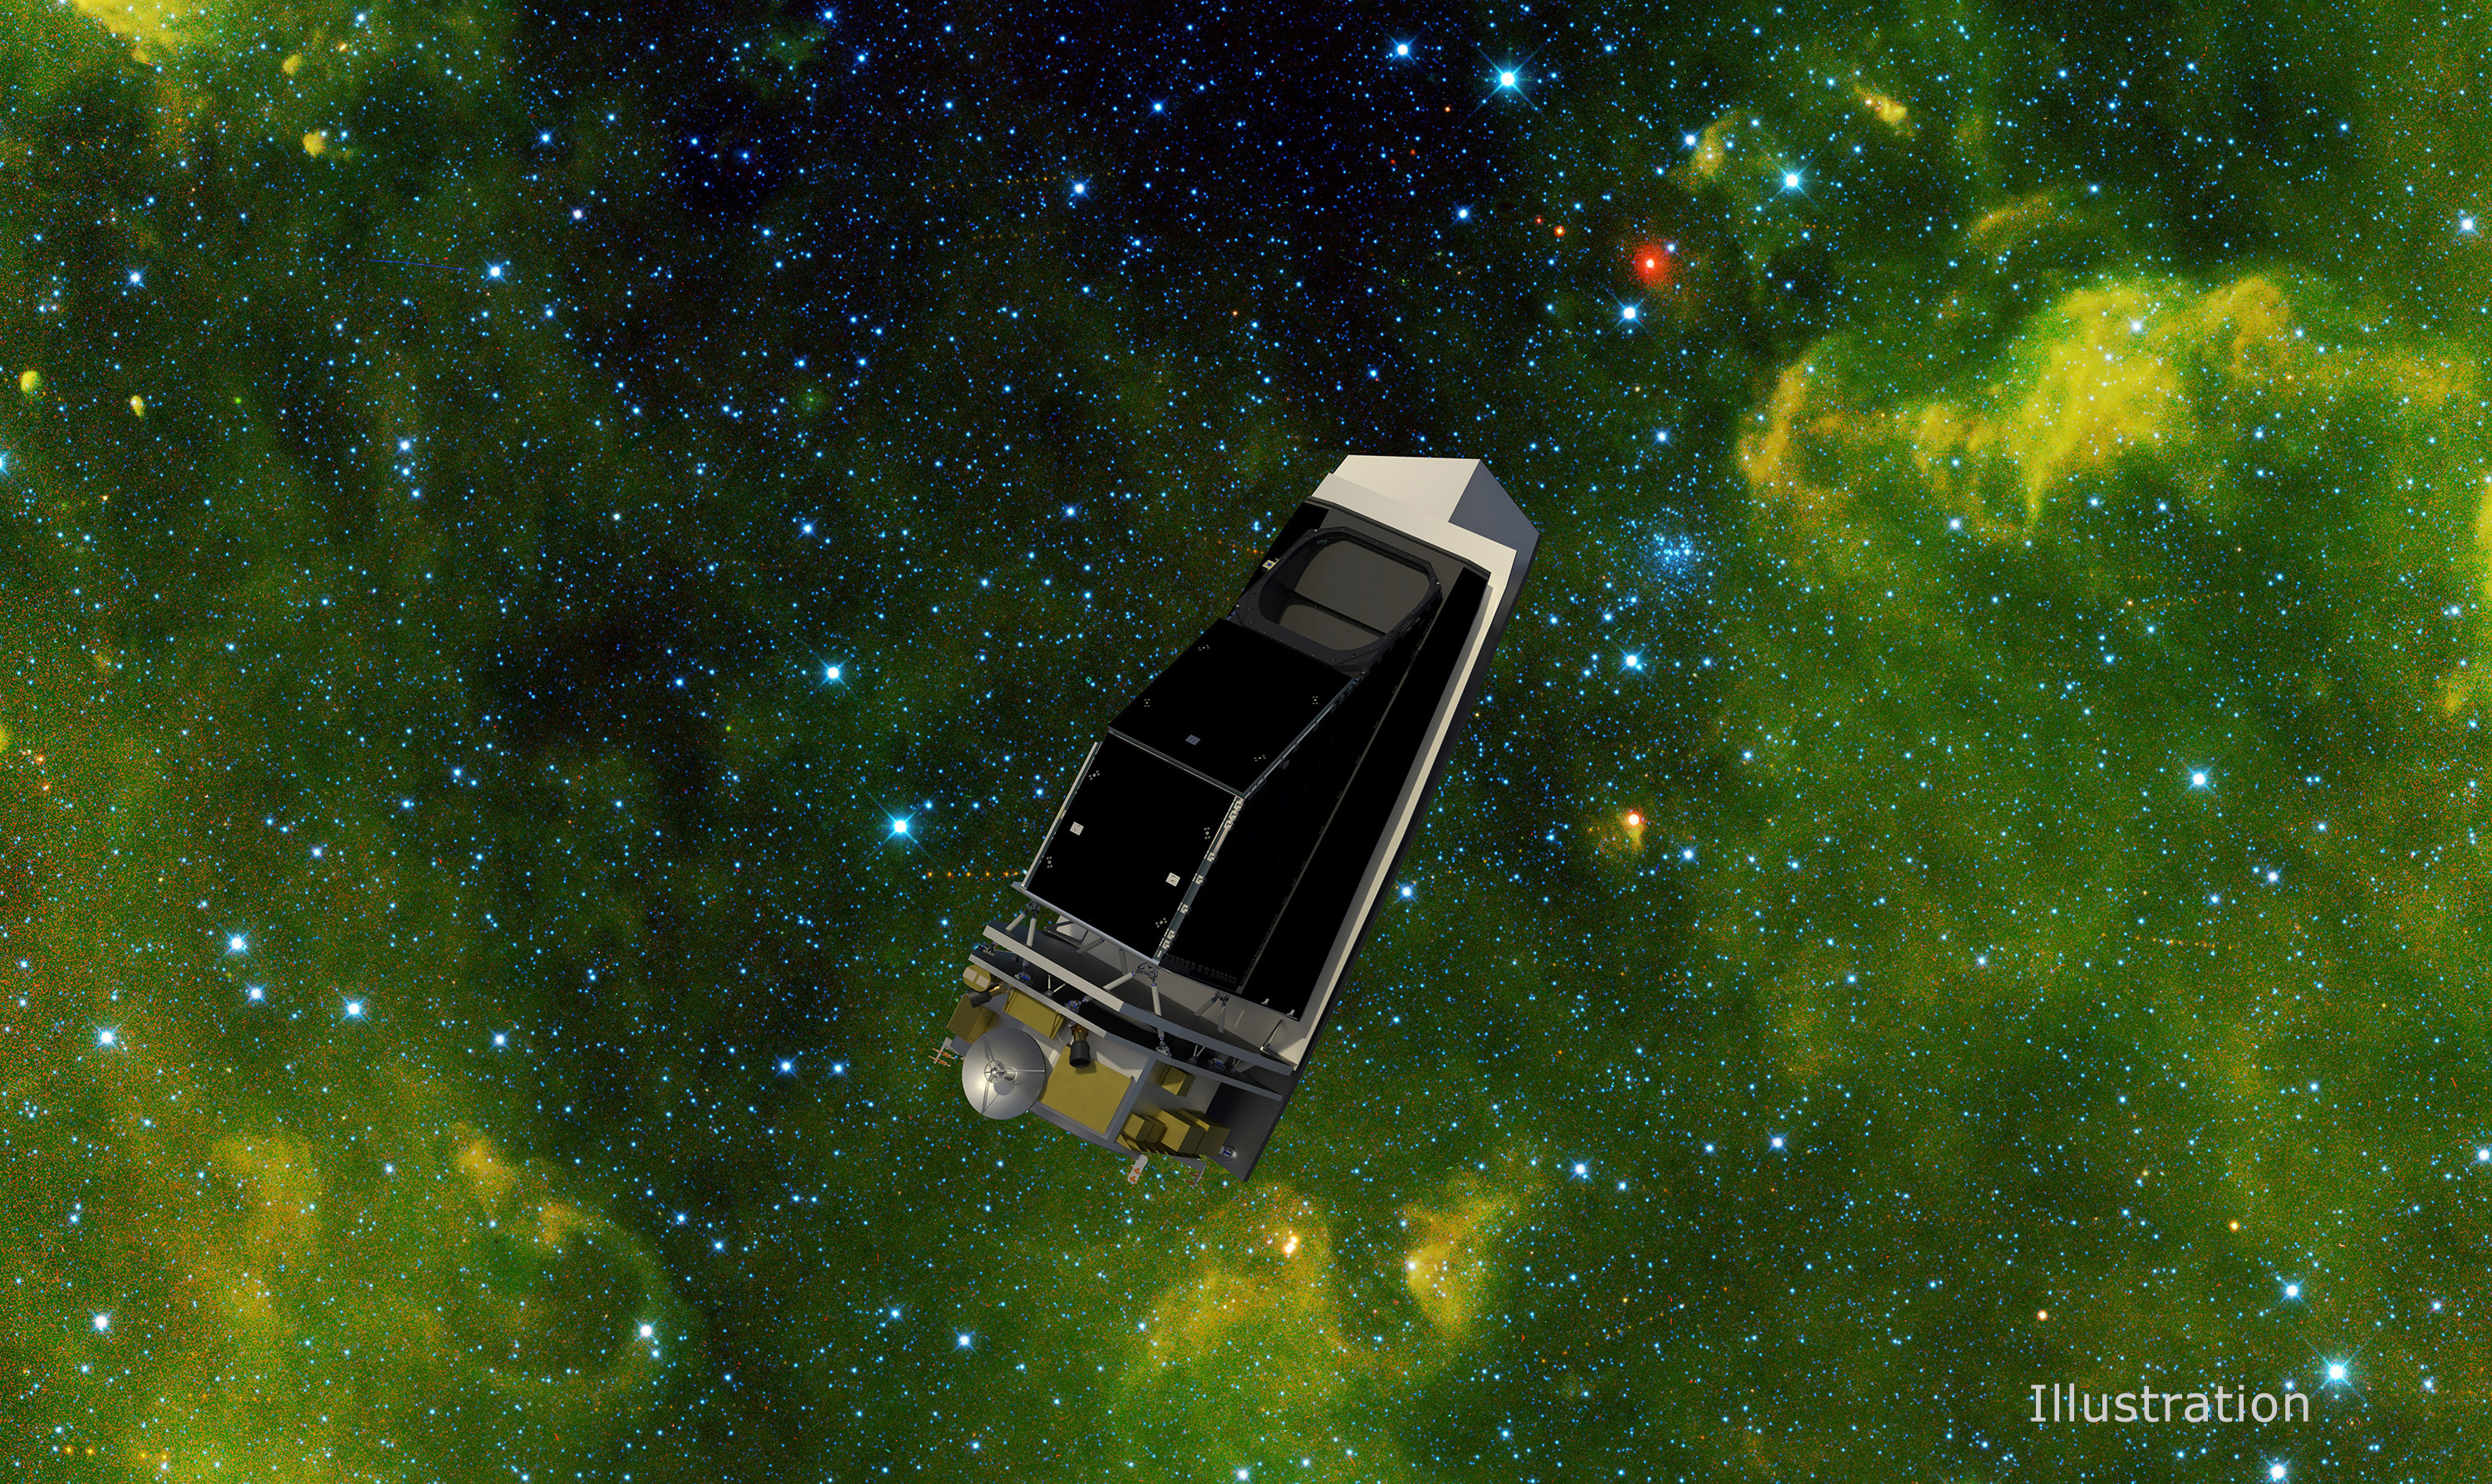

NEO Surveyor in an Infrared Starfield Filled With Asteroids (Illustration)

In this illustration showing NEO Surveyor, NASA’s next-generation near-Earth object hunter, the spacecraft floats in an infrared starfield containing stars, star clusters, gas, and dust. More than 100 asteroids can be seen as red dots, with some of them visible in a track that shows how they were captured at different times as they marched across the sky. This starfield was observed by NASA’s Wide-field Infrared Survey Explorer, or WISE, during its primary all-sky survey in March 2010 before it was put into hibernation a year later. In December 2013, the space telescope was reactivated to search for more asteroids as the NEOWISE mission.

NASA’s NEO Surveyor will build upon the successes of NEOWISE as the first space mission built specifically to find large numbers of hazardous asteroids and comets. The space telescope will launch to a region of gravitational stability between the Earth and the Sun called the L1 Lagrange point, where the spacecraft will orbit during its five-year primary mission. From this location, the space telescope will view the solar system in infrared wavelengths – light that is invisible to the human eye. Because those wavelengths are mostly blocked by Earth’s atmosphere, larger ground-based observatories may miss near-Earth objects that NEO Surveyor will be able to spot from space by using its modest light-collecting aperture of nearly 20 inches (50 centimeters).

NEO Surveyor’s cutting-edge detectors are designed to observe two heat-sensitive infrared bands that were chosen specifically so the spacecraft can track the most challenging-to-find near-Earth objects, such as dark asteroids and comets that don’t reflect much visible light. In the infrared wavelengths to which NEO Surveyor is sensitive, these objects glow as they are heated by sunlight. In addition, NEO Surveyor will be able to find asteroids that approach Earth from the direction of the Sun, as well as those that lead and trail our planet’s orbit, where they are typically obscured by the glare of sunlight – objects known as Earth Trojans.

The mission is tasked by NASA’s Planetary Science Division within the Science Mission Directorate; program oversight is provided by the PDCO, which was established in 2016 to manage the agency’s ongoing efforts in planetary defense. NASA’s Planetary Missions Program Office at Marshall Space Flight Center provides program management for NEO Surveyor.

The project is being developed by JPL and is led by survey director Amy Mainzer at the University of Arizona. Established aerospace and engineering companies have been contracted to build the spacecraft and its instrumentation, including Ball Aerospace , Space Dynamics Laboratory, and Teledyne. The Laboratory for Atmospheric and Space Physics at the University of Colorado, Boulder will support operations, and IPAC-Caltech in Pasadena, California, is responsible for processing survey data and producing the mission’s data products. Caltech manages JPL for NASA.

Credit: NASA/JPL-Caltech/University of Arizona